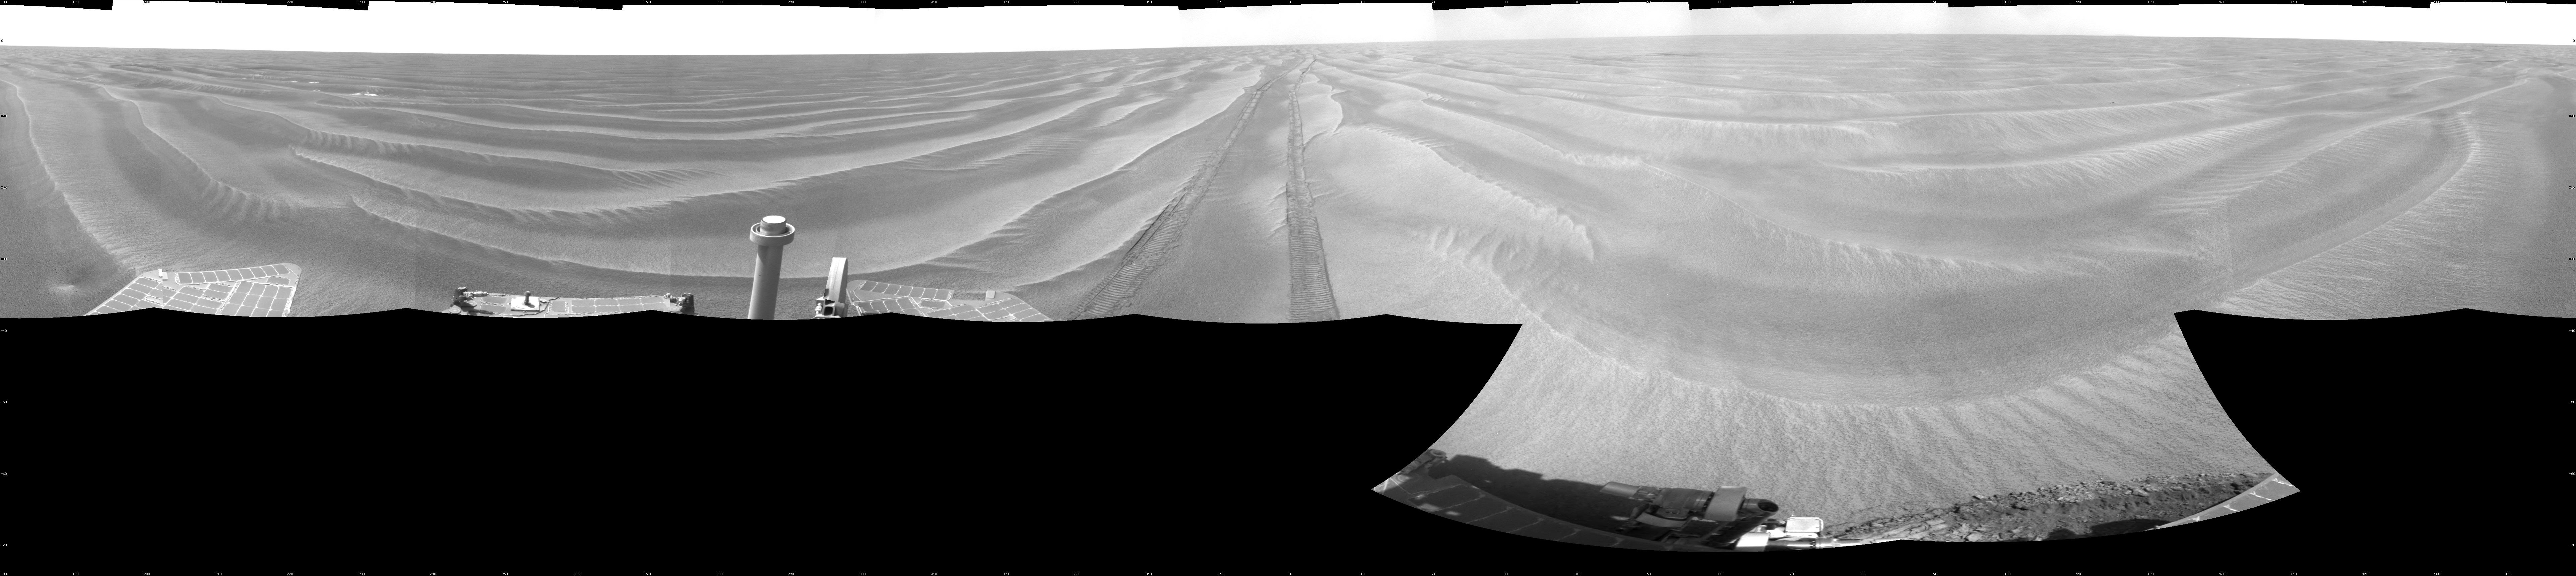

Opportunity’s View After 72-Meter Drive, Sol 1912

NASA’s Mars Exploration Rover Opportunity used its navigation camera to take the images combined into this 360-degree view of the rover’s surroundings on the 1,912th Martian day, or sol, of its surface mission (June 10, 2009).

Opportunity had driven 72.3 meters southward (237 feet) that sol. Engineers drove the rover backward as a strategy to counteract an increase in the amount of current drawn by the drive motor of the right-front wheel.

North is at the top of the image; south at the bottom. Opportunity’s position on Sol 1912 was about 2.5 kilometers (1.6 miles) south-southwest of Victoria Crater. For scale, the distance between the parallel wheel tracks is about 1 meter (about 40 inches).

This view is presented as a cylindrical projection with geometric seam correction.

Credit: NASA/JPL-Caltech